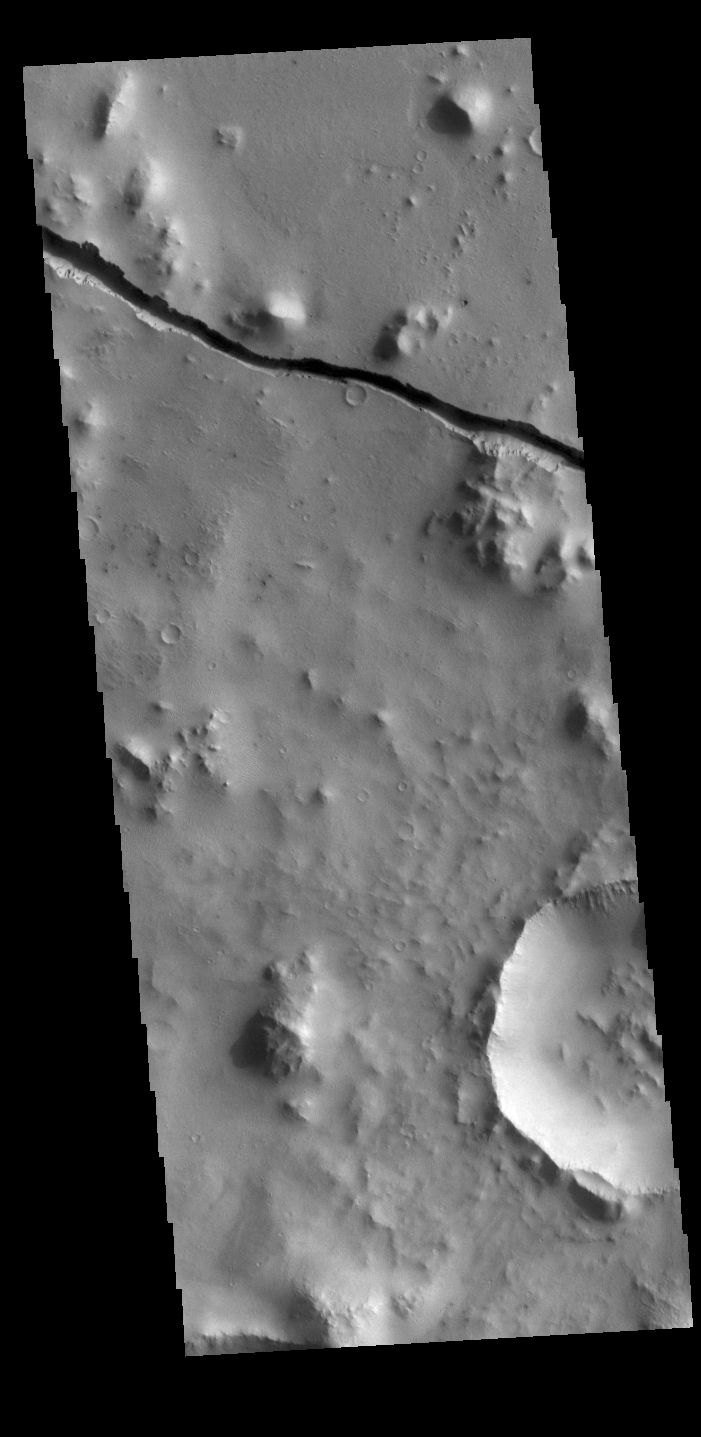

Cerberus Fossae

The linear depression in today’s VIS image is part of Cerberus Fossae. The feature is termed a graben and was formed by crustal extension that allowed material to subside between paired tectonic faults. The straight sides and uniform depths are indications that this is tectonic feature rather than a channel caused by fluid erosion.

Credit: NASA/JPL-Caltech/ASU